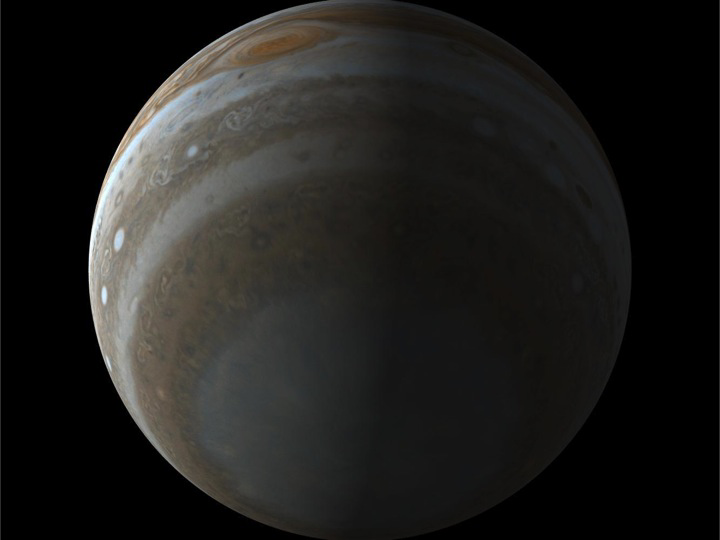

What Juno will see at Jupiter’s South Pole (Simulation)

This simulated view of the south pole of Jupiter illustrates the unique perspective of NASA’s Juno mission. The spacecraft’s polar orbit will allow Juno’s camera, called JunoCam, to image Jupiter’s clouds from a vantage point never accessed by other spacecraft.

JunoCam was designed to return the best-ever images of Jupiter’s pole. It has a 58-degree-wide field of view encompassing the entire polar region. The view illustrated here simulates an image taken 40 minutes before Juno’s closest approach to Jupiter. At closest approach, JunoCam’s images of Jupiter’s cloudtops will have a resolution better than 3.1 miles (5 kilometers).

This illustration was created by Mike Caplinger at Malin Space Science Systems, San Diego, Calif.

Credit: NASA/JPL-Caltech/Malin Space Science Systems